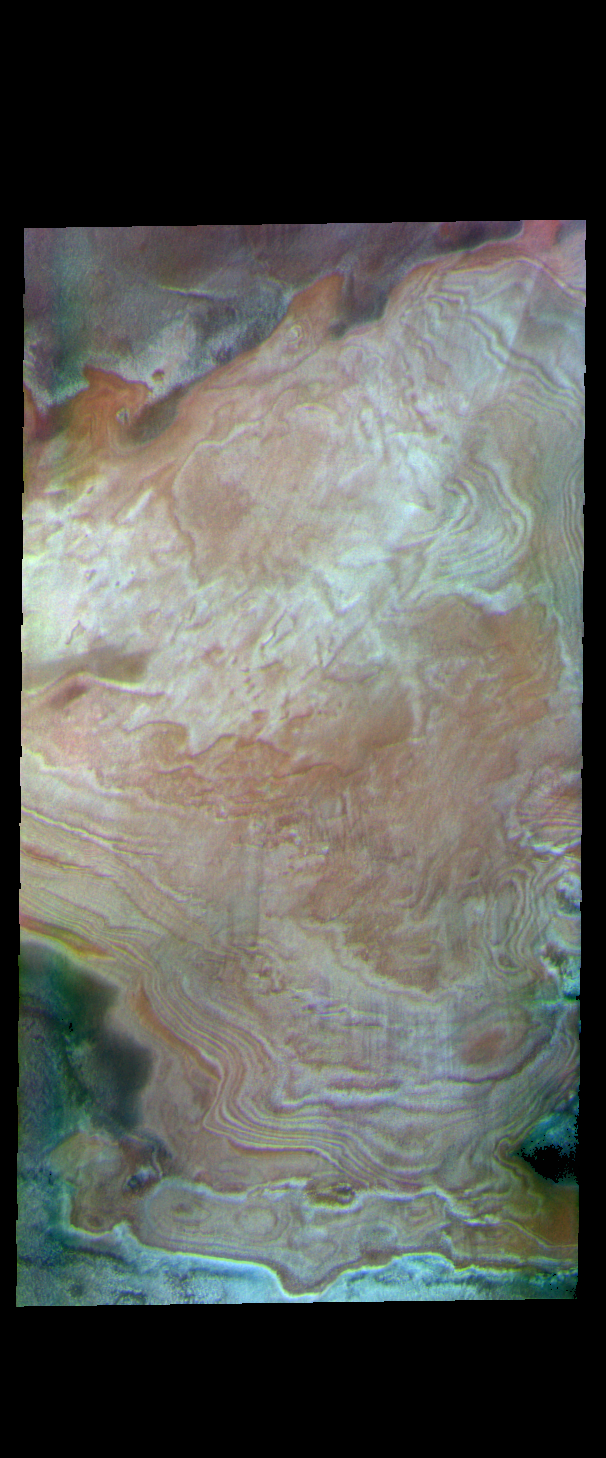

Polar Layers – False Color

The polar caps of Mars were deposited over millions of years. Seasonal depositions of ice and dust have created layer upon layer of material. In this false color image the white and orange layered features are the polar cap. The greenish and purplish regions are ice free surfaces.

The THEMIS VIS camera contains 5 filters. The data from different filters can be combined in multiple ways to create a false color image. These false color images may reveal subtle variations of the surface not easily identified in a single band image.

Credit: NASA/JPL-Caltech/ASU